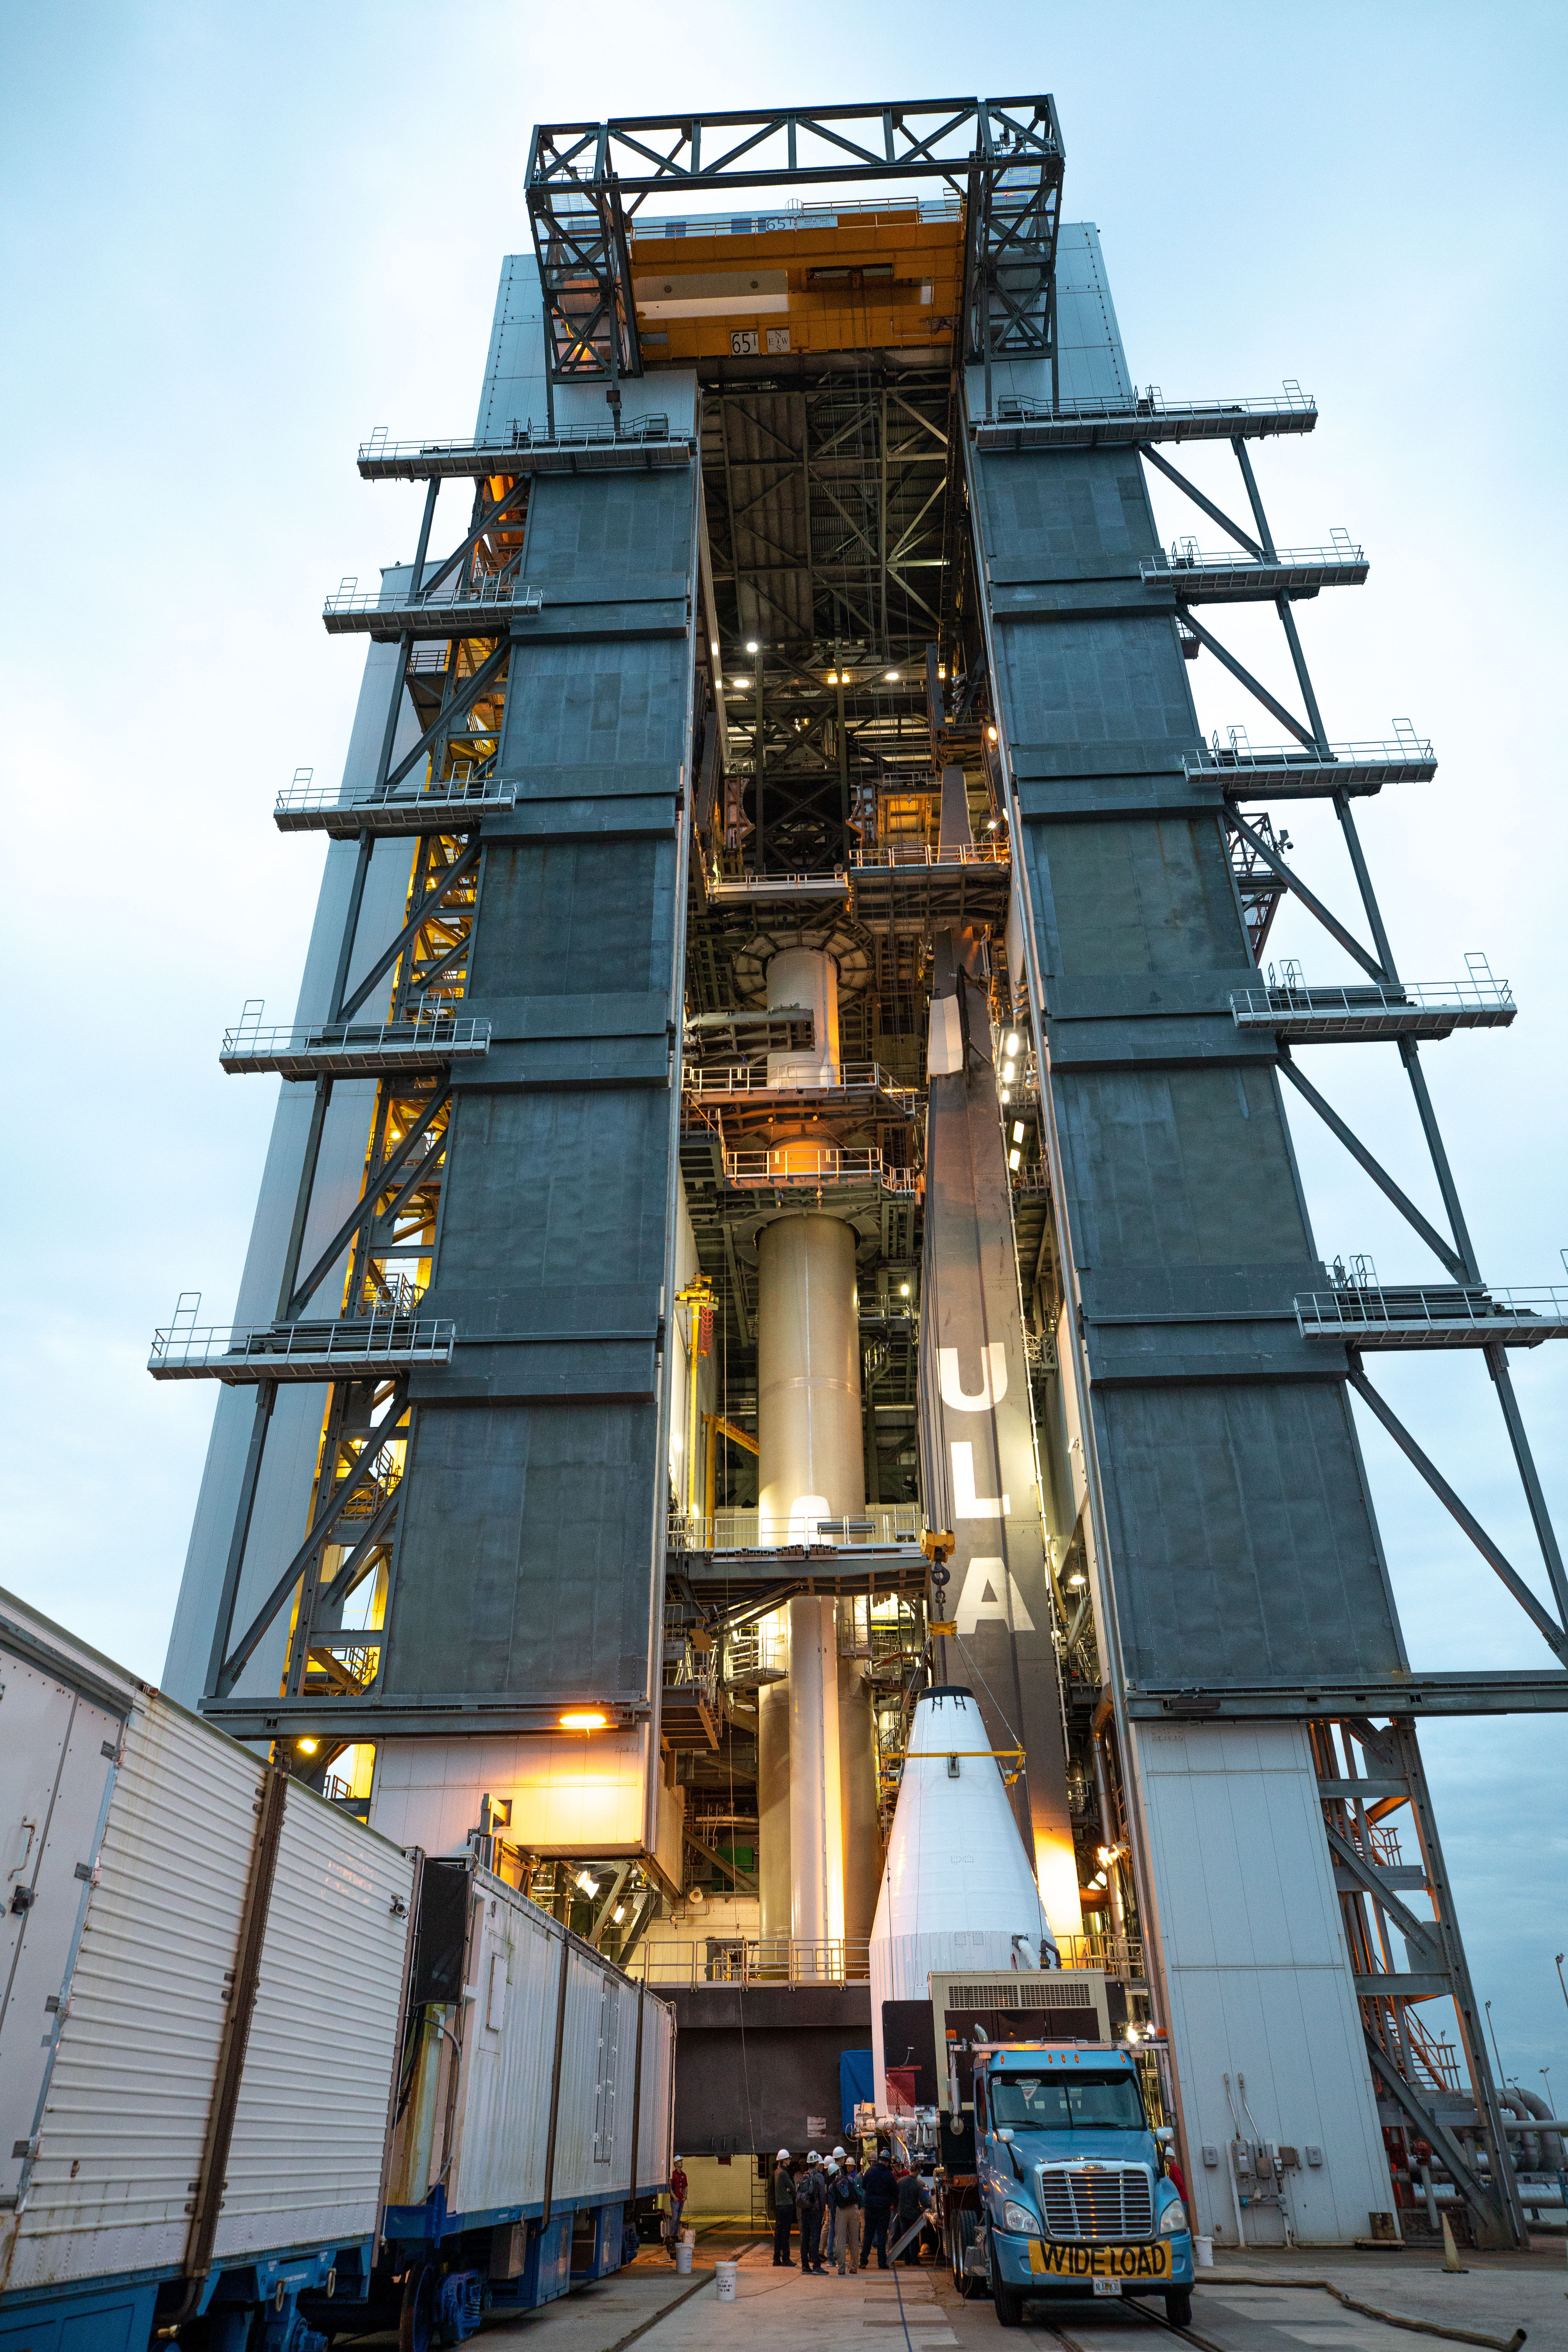

Solar Orbiter Spacecraft Lift and Mate

The United Launch Alliance Atlas V payload fairing, containing the Solar Orbiter spacecraft, is hoisted up by crane at the Vertical Integration Facility at Space Launch Complex 41 on Cape Canaveral Air Force Station in Florida on Jan. 31, 2020. The payload fairing will be mated to the Atlas V rocket. Solar Orbiter is an international cooperative mission between ESA (European Space Agency) and NASA. The mission aims to study the Sun, its outer atmosphere and solar wind. The spacecraft will provide the first images of the Sun’s poles. NASA’s Launch Services Program based at Kennedy is managing the launch. The spacecraft has been developed by Airbus Defence and Space. Solar Orbiter will launch in February 2020 aboard the Atlas V rocket.

Credit: NASA/Ben Smegelsky